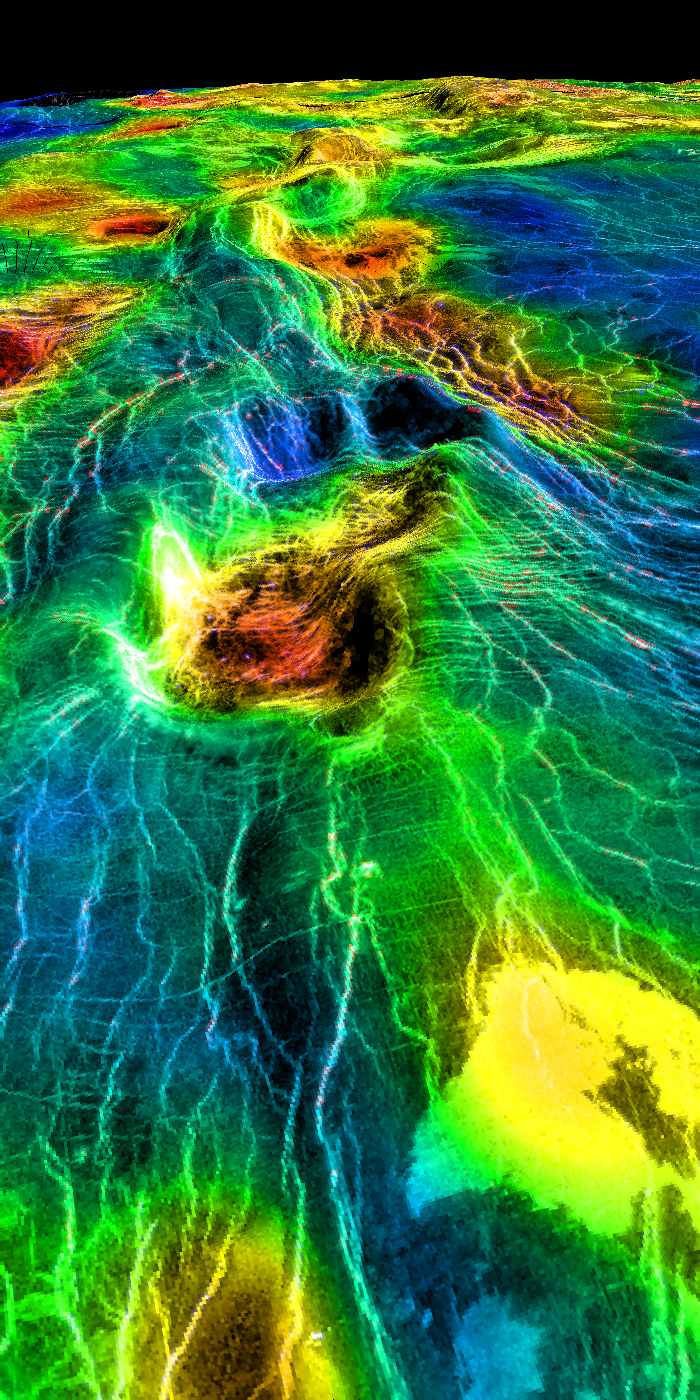

Sedna Planitia (Left Member of a Synthetic Stereo Pair)

This perspective view of Venus, generated by computer from Magellan data and color-coded with emissivity, shows part of the lowland plains in Sedna Planitia. Circular depressions with associated fracture patterns, called ‘coronae,’ are apparently unique to the lowlands of Venus, and tend to occur in linear clusters along the planet’s major tectonic belts, as seen in this image. Coronae differ greatly in size and detailed morphology: the central depression may or may not lie below the surrounding plains, and may or may not be surrounded by a raised rim or a moat outside the rim. Coronae are thought to be caused by localized ‘hot spot’ magmatic activity in Venus’ subsurface. Intrusion of magma into the crust first pushes up the surface, after which cooling and contraction create the central depression and generate a pattern of concentric fractures. In some cases, lava may be extruded onto the surface, as seen here as bright flows in the foreground. This image is the left member of a synthetic stereo pair; the other image is PIA00314. To view the region in stereo, download the two images, arrange them side by side on the screen or in hardcopy, and view this image with the left eye and the other with the right. For best viewing, use a stereoscope or size the images so that their width is close to the interpupillary distance, about 6.6 cm (2.6 inches). Magellan MIDR quadrangle* containing this image: C1-45N011. Image resolution (m): 225. Size of region shown (E-W x N-S, in km): 1900 x 120 at front edge. Range of emissivities from violet to red: 0.82 — 0.88. Vertical exaggeration: 20. Azimuth of viewpoint (deg clockwise from East): 13. Elevation of viewpoint (km): 300. *Quadrangle name indicates approximate center latitude (N=north, S=south) and center longitude (East).

Credit: NASA/JPL/USGS